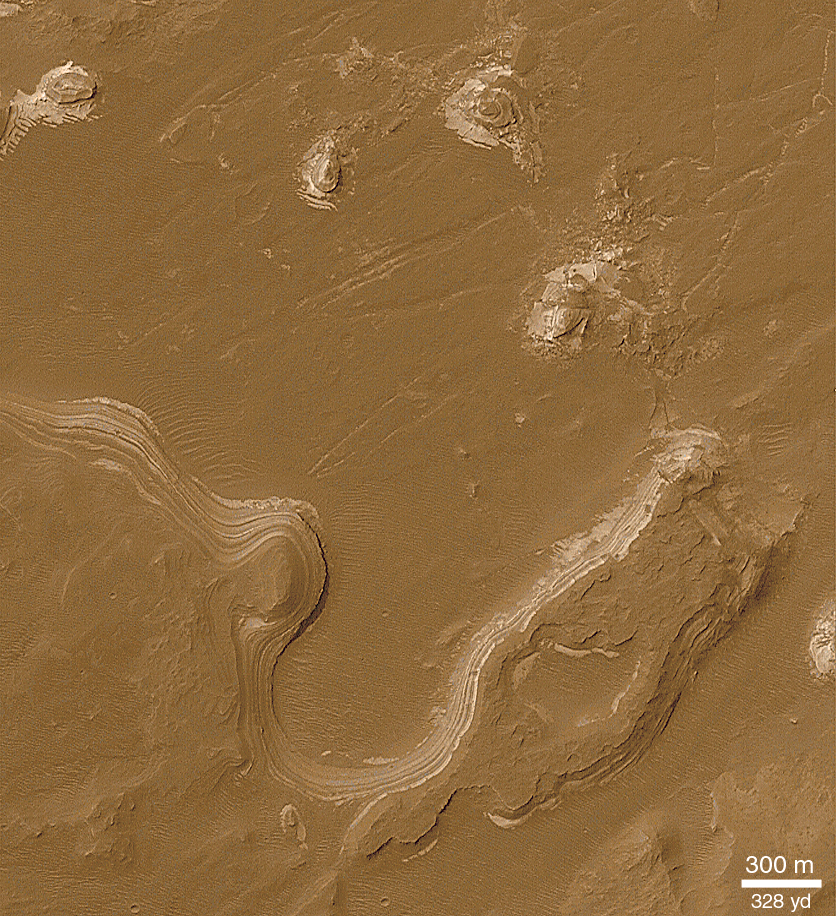

Sediment History Preserved in Gale Crater Central Mound

While many of the layered outcrops in craters and chasms on Mars are seen as stair-stepped series of cliffs and benches composed of similar materials with similar thicknesses, other layer outcrops are expressed on relatively smooth, rounded slopes as alternating light and dark bands. The best example of this variety of layered sedimentary material is found in southern Holden Crater. Holden is located at 26.5°S, 33.9°W, and has a diameter of 141 km (88 mi). The context picture above, shows that a valley, Uzboi Vallis, enters the crater on its southwestern side. Not too far from where Uzboi Vallis meets Holden Crater, rounded slopes and buttes consisting of alternating light and dark bands are seen. The origin of these layers is not known, but like those found in other craters on Mars, they might have resulted from deposition of sediment in a lake that would have occupied Holden Crater. Alternatively, these are materials deposited by falling out of the air, the same way that volcanic ash is deposited on Earth. The Viking mosaic (above) images are illuminated by sunlight from the upper right. The MOC image (top left) is illuminated from the upper left. North is up.

Credit: NASA/JPL/MSSS